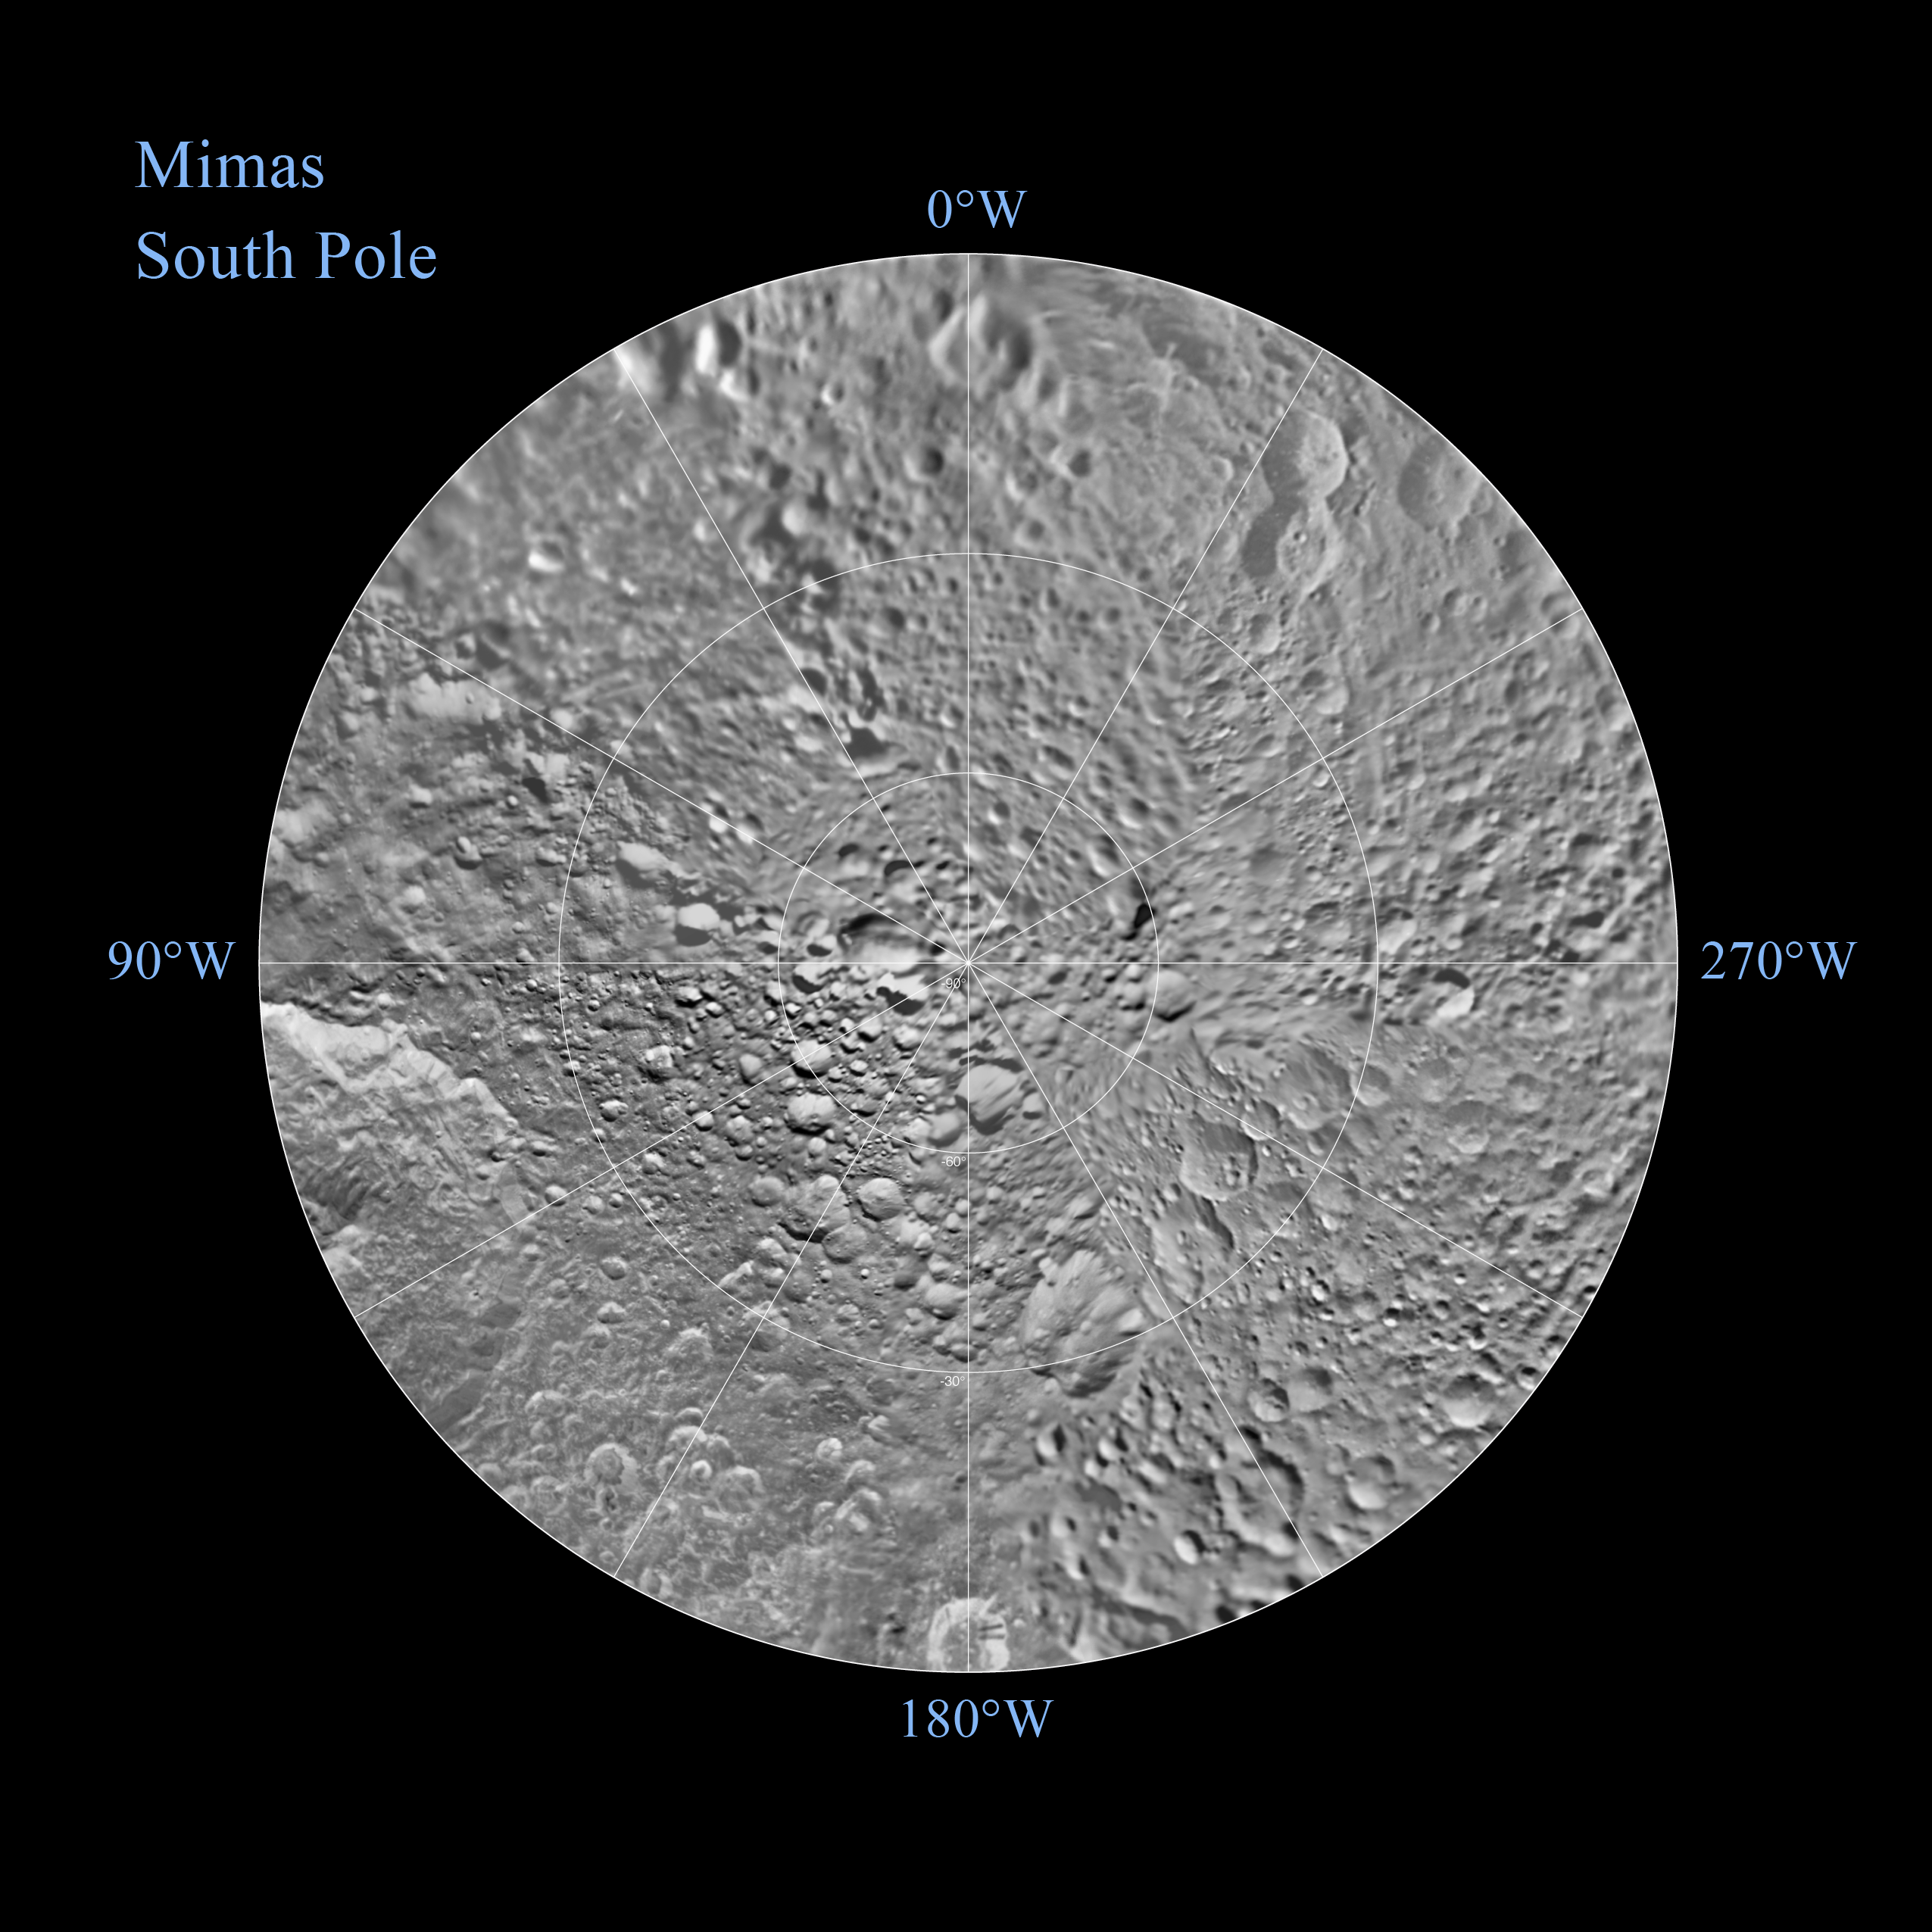

Mimas Southern Polar Maps – February 2010

Non-annotated Image

The southern hemisphere of Saturn’s moon Mimas is seen in these polar stereographic maps, mosaicked from the best-available Cassini and Voyager images.

Each map is centered on one of the poles, and surface coverage extends to the equator. Grid lines show latitude and longitude in 30-degree increments. The scale in the full-size versions of these maps is 216 meters (710 feet) per pixel. The resolution of the map is 16 pixels per degree. The mean radius of Mimas used for projection of these maps is 198.2 kilometers (123.2 miles).

The Cassini-Huygens mission is a cooperative project of NASA, the European Space Agency and the Italian Space Agency. JPL manages the mission for the Science Mission Directorate at NASA Headquarters in Washington. The Cassini orbiter and its two onboard cameras were designed, developed and assembled at JPL. The imaging team is based at the Space Science Institute, Boulder, Colo.

Credit: NASA/JPL/Space Science Institute